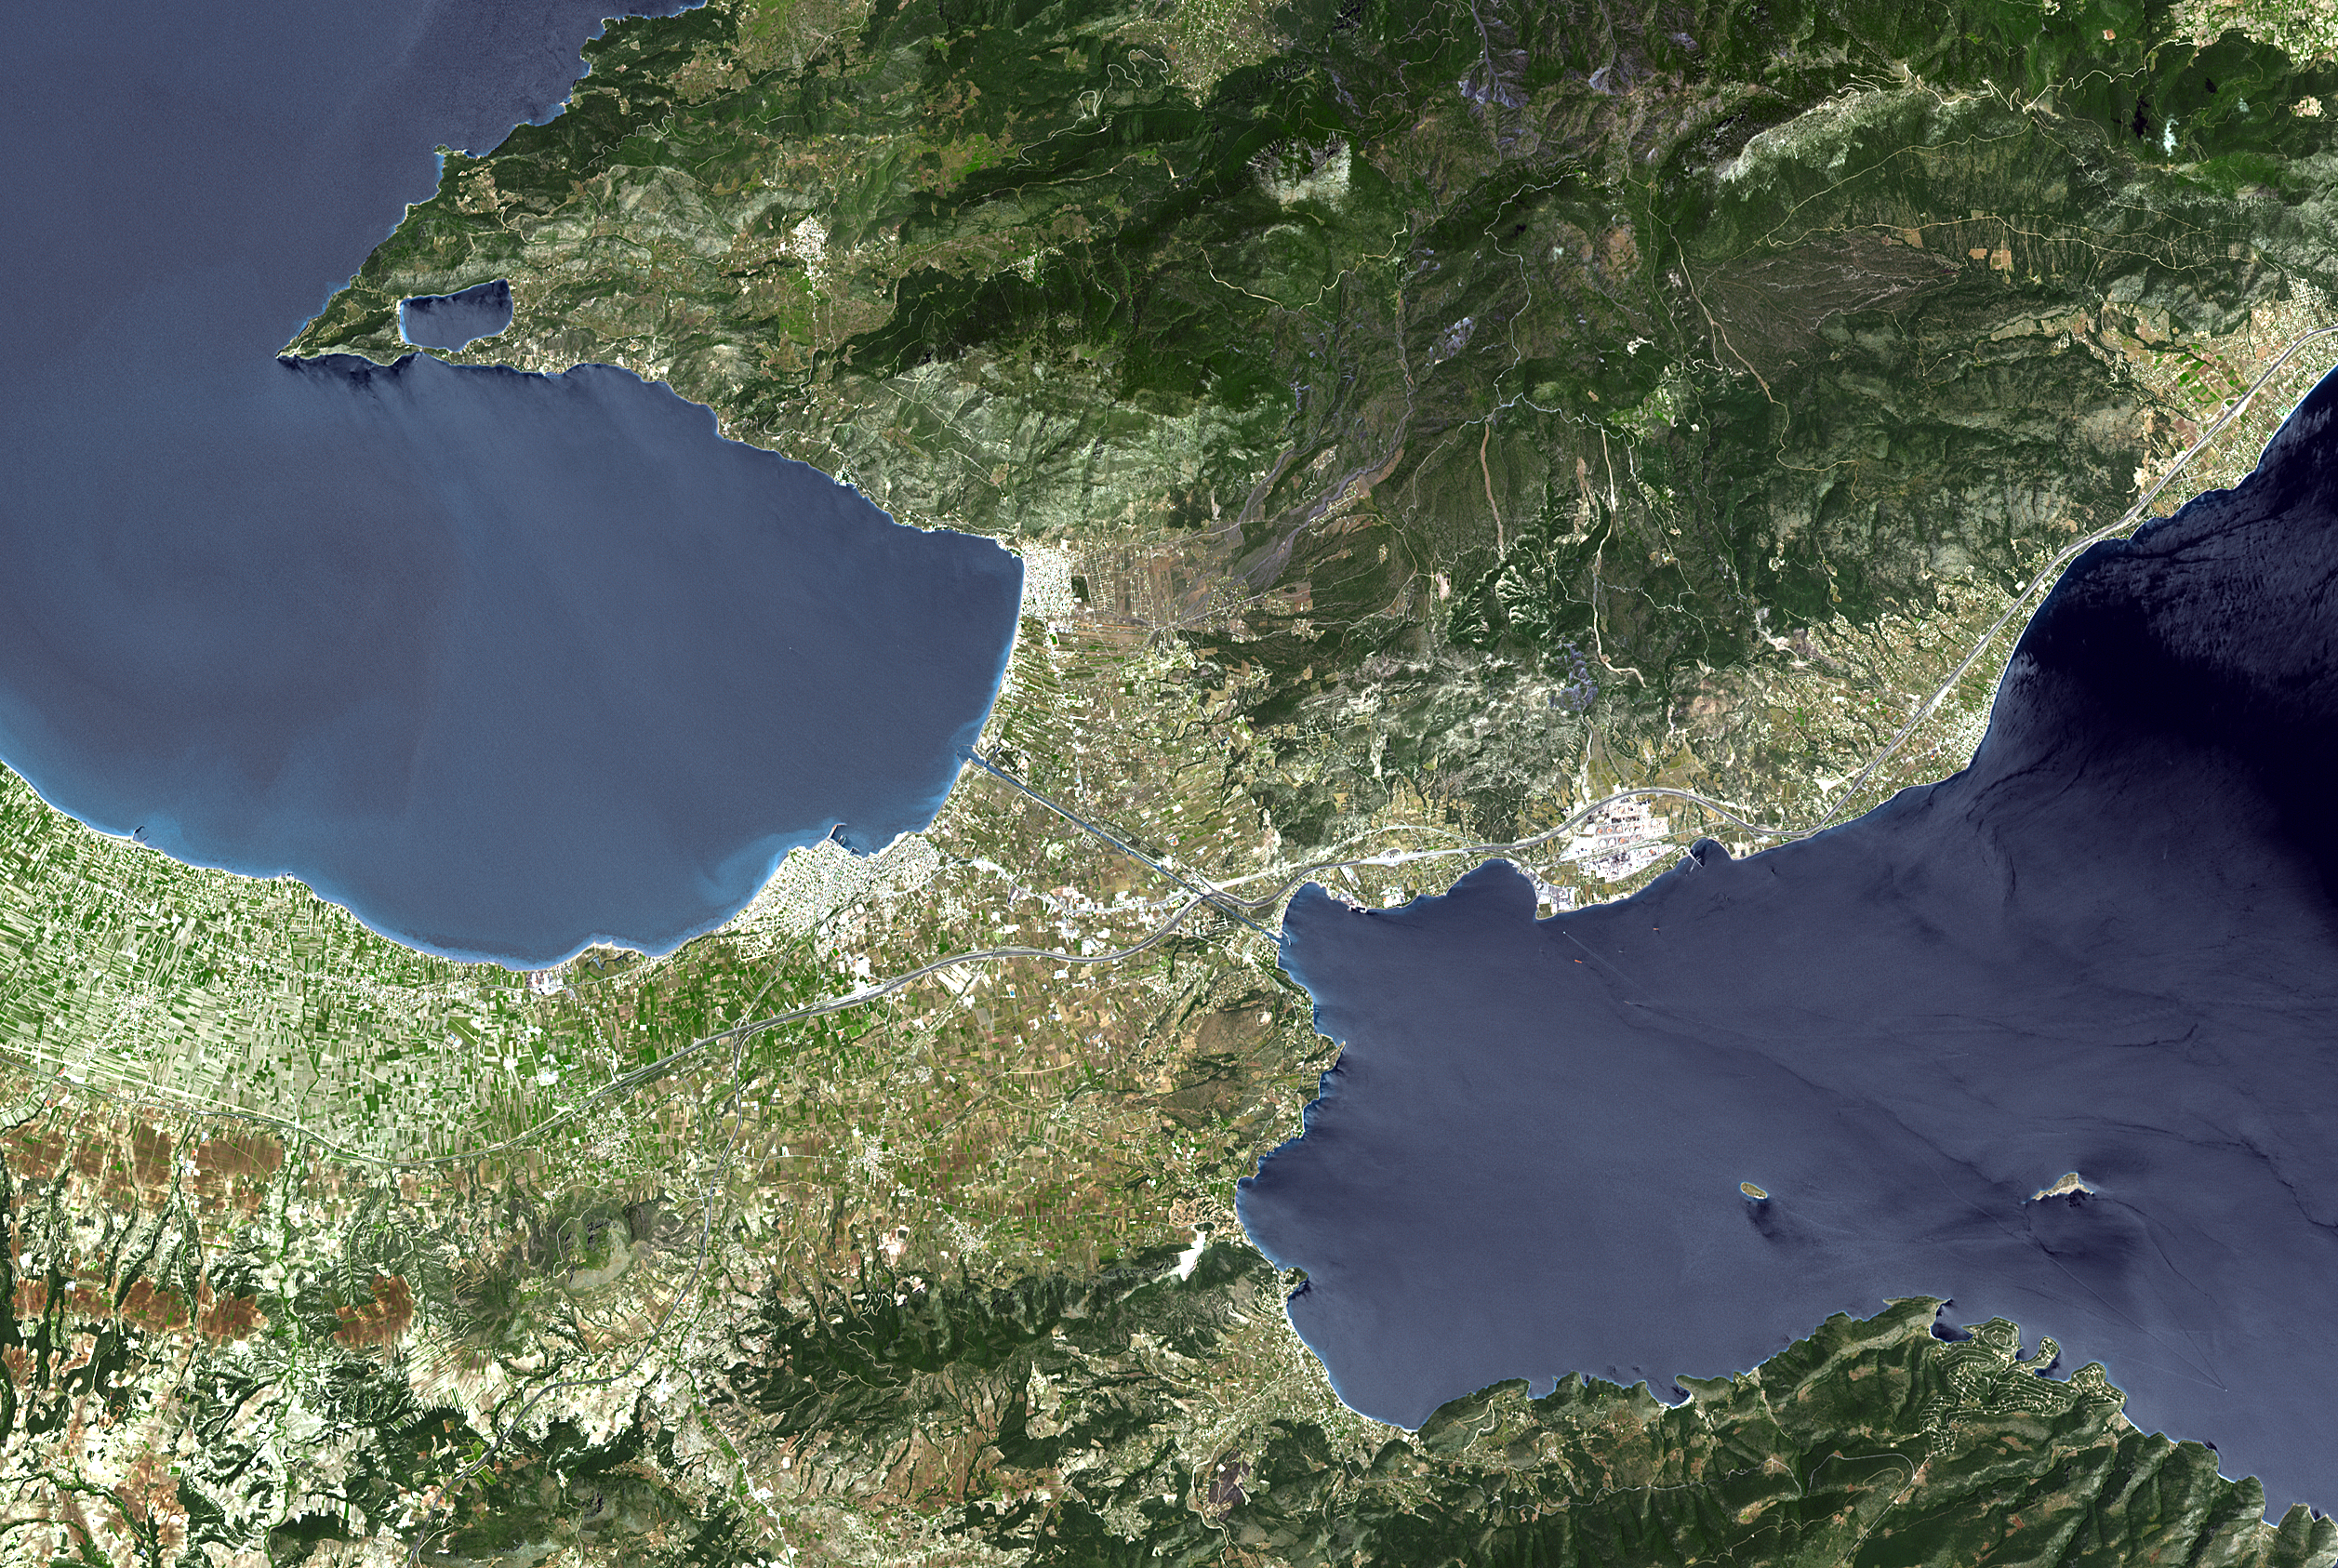

Corinth Canal, Greece

The Isthmus of Corinth has played a very important role in the history of Greece. It is the only land bridge between the country’s north (Attica) and south (Peloponnese). It is a 6 km wide tongue of land separating the Gulf of Corinth from the Saronic Sea. Populations, armies and commodities have got to move through it. In the 6th century BCE, the Greeks built the Diolkos, a 10 meter-wide stone roadway to pull ships across the Isthmus on wooden cylinders and wheeled vehicles. In 1882, a canal was started and completed 11 years later. It is 6343 meters long, 25 meters wide, and 8 meters deep.

With its 14 spectral bands from the visible to the thermal infrared wavelength region, and its high spatial resolution of 15 to 90 meters (about 50 to 300 feet), ASTER images Earth to map and monitor the changing surface of our planet.

ASTER is one of five Earth-observing instruments launched December 18, 1999, on NASA’s Terra satellite. The instrument was built by Japan’s Ministry of Economy, Trade and Industry. A joint U.S./Japan science team is responsible for validation and calibration of the instrument and the data products.

The broad spectral coverage and high spectral resolution of ASTER provides scientists in numerous disciplines with critical information for surface mapping, and monitoring of dynamic conditions and temporal change. Example applications are: monitoring glacial advances and retreats; monitoring potentially active volcanoes; identifying crop stress; determining cloud morphology and physical properties; wetlands evaluation; thermal pollution monitoring; coral reef degradation; surface temperature mapping of soils and geology; and measuring surface heat balance.

The U.S. science team is located at NASA’s Jet Propulsion Laboratory, Pasadena, Calif. The Terra mission is part of NASA’s Science Mission Directorate.

Size: 25.3 by 37.7 kilometers (15.7 by 23.4 miles)
Location: 37.9 degrees North latitude, 23 degrees East longitude
Orientation: North at top
Image Data: ASTER bands 3, 2, and 1
Original Data Resolution: 15 meters (49.2 feet)
Dates Acquired: May 9, 2005

Credit: NASA/GSFC/METI/ERSDAC/JAROS, and U.S./Japan ASTER Science Team